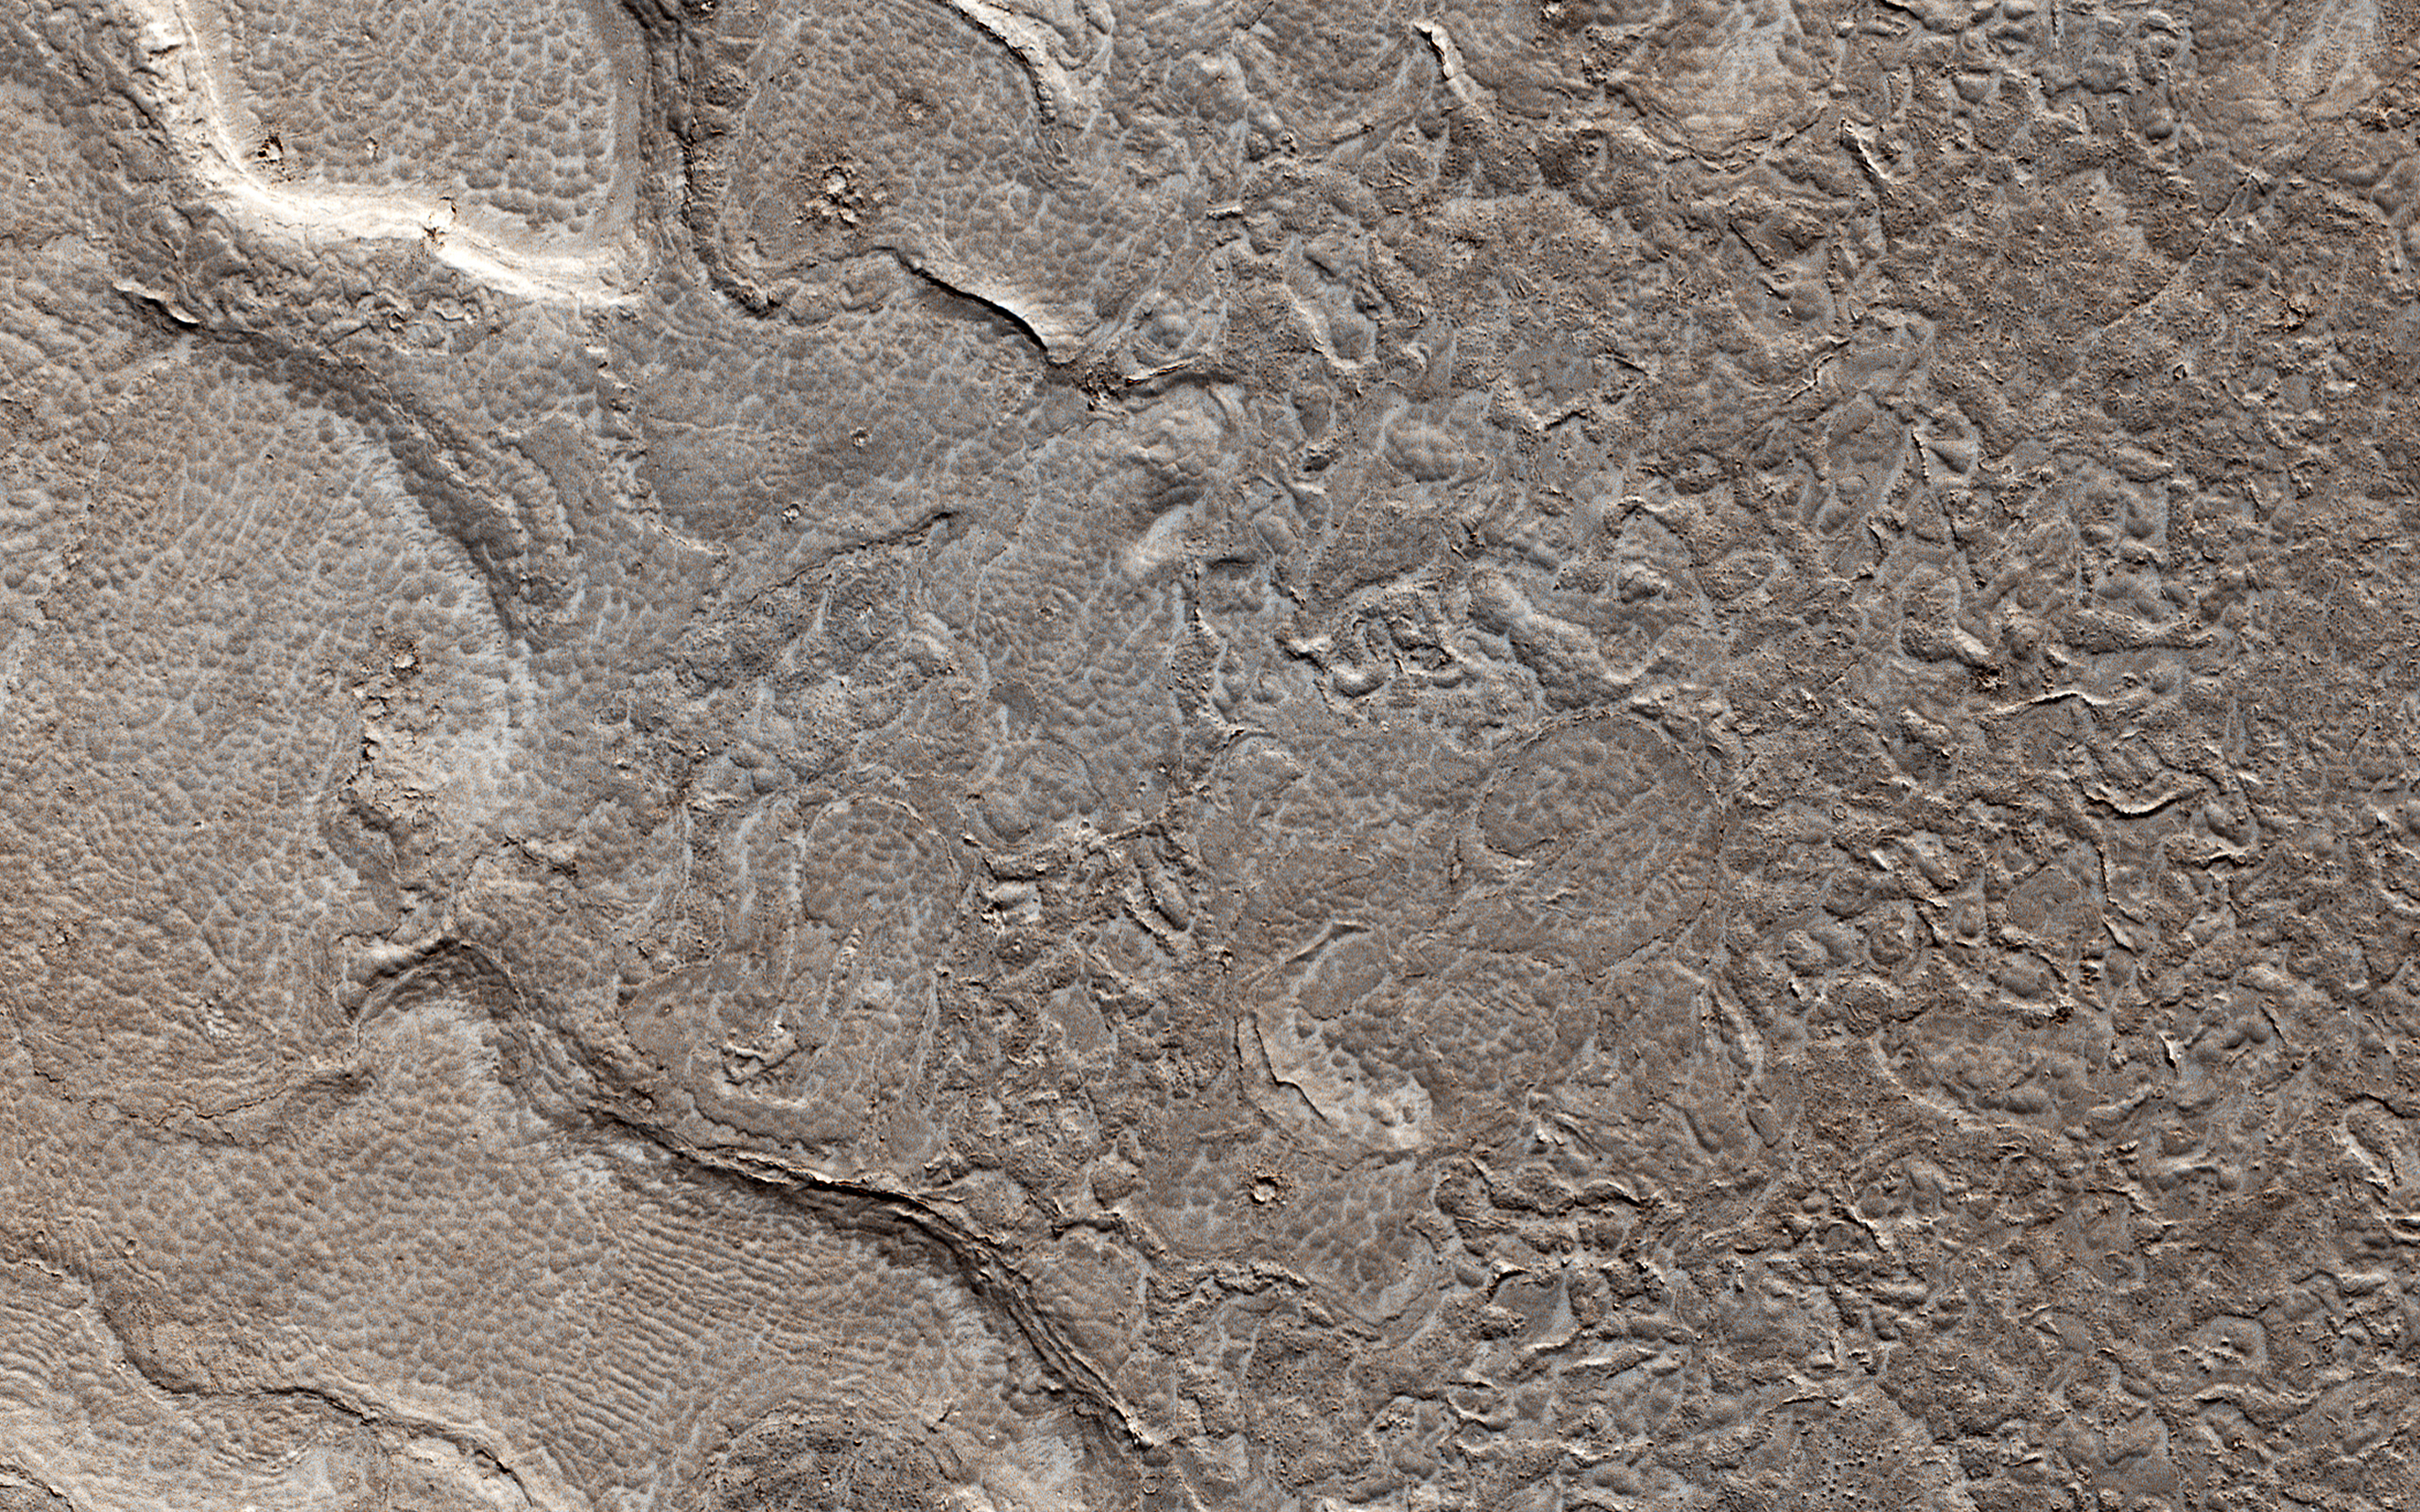

Young Lava Flows

The map is projected here at a scale of 50 centimeters (19.7 inches) per pixel.
[The original image scale is 55.0 centimeters (21.7 inches) per pixel (with 2 x 2 binning); objects on the order of 165 centimeters (64.9 inches) across are resolved.] North is up.
This image from NASA’s Mars Reconnaissance Orbiter (MRO) shows remarkably young lava flows in Elysium Planitia. There are almost no impact craters over this flow, indicating that it is probably only a few million years old — practically an infant in geologic time.

The University of Arizona, Tucson, operates HiRISE, which was built by Ball Aerospace & Technologies Corp., Boulder, Colorado. NASA’s Jet Propulsion Laboratory, a division of Caltech in Pasadena, California, manages the Mars Reconnaissance Orbiter Project for NASA’s Science Mission Directorate, Washington.

Credit: NASA/JPL-Caltech/Univ. of Arizona